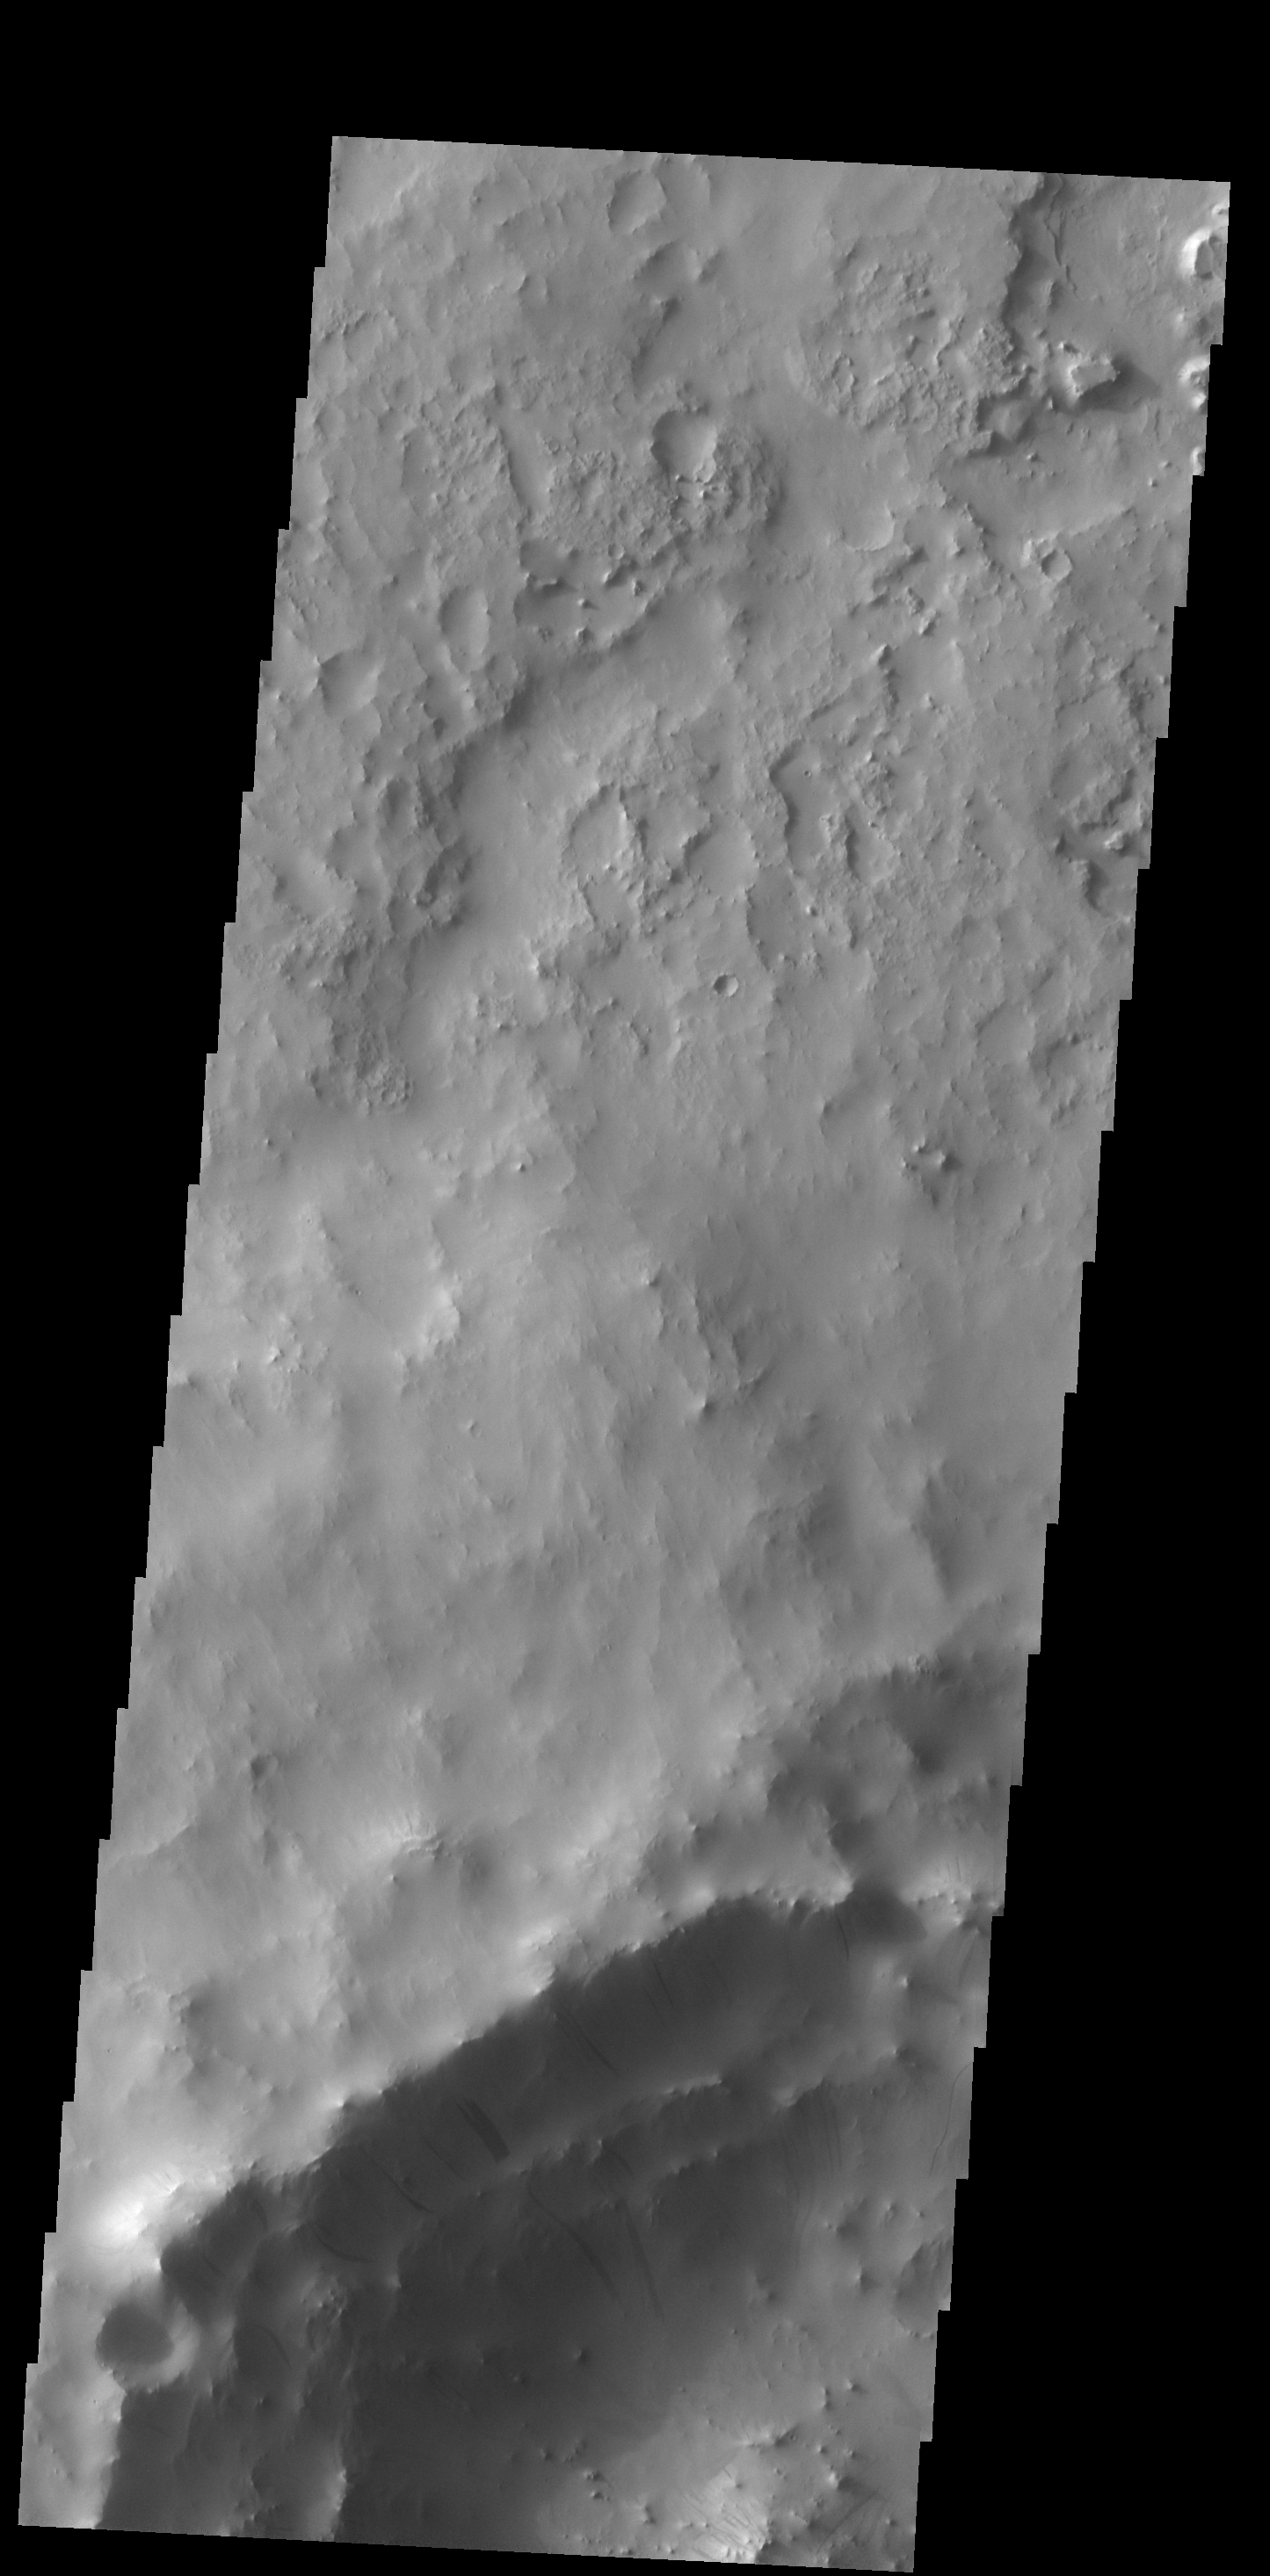

Dark Slope Streaks

Dark slope streaks mark the rim of this unnamed crater in Terra Sabaea.

Credit: NASA/JPL-Caltech/ASU